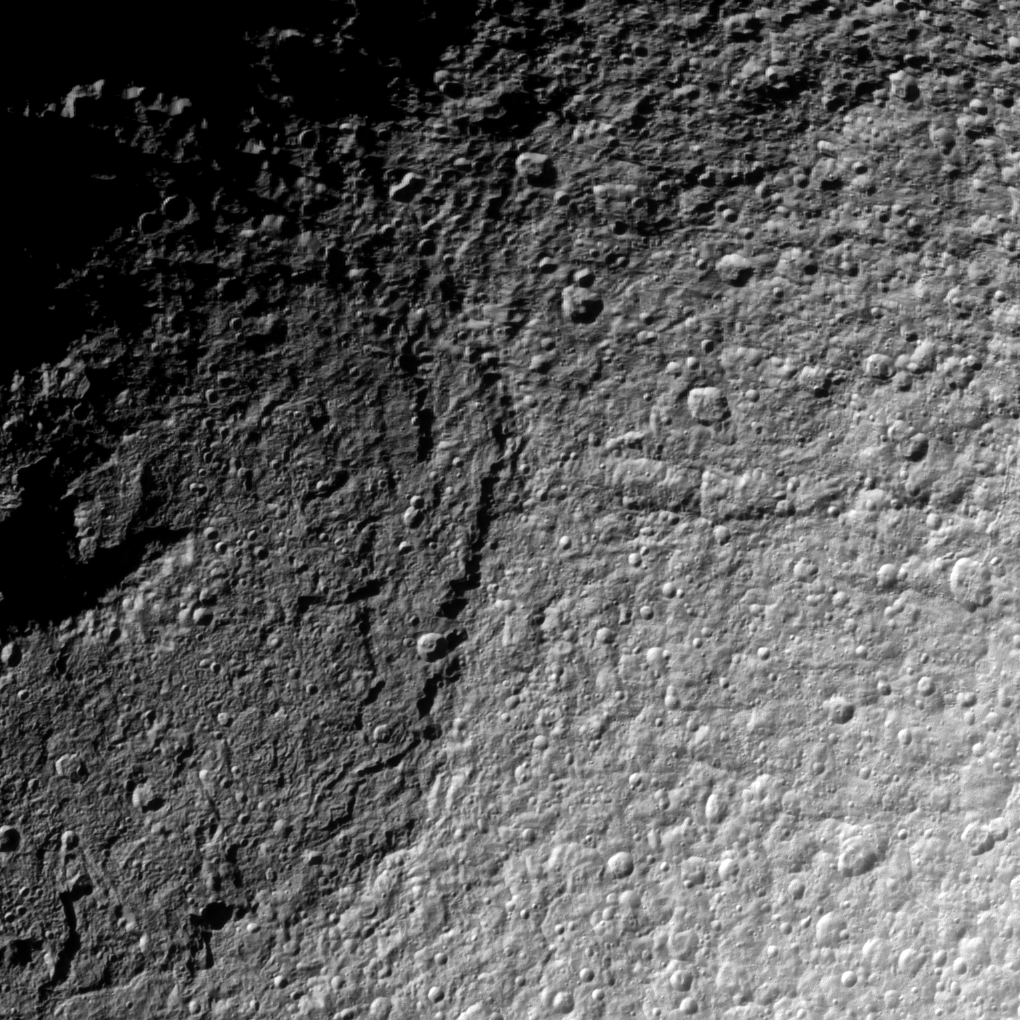

Northern Odysseus

The Cassini spacecraft takes a detailed look at the northern part of the huge Odysseus Crater on Saturn’s moon Tethys.

The crater dominates the left half of this view of Tethys (660 miles, or 1,062 kilometers across). This view is centered on terrain at 49 degrees north latitude, 111 degrees west longitude. See PIA12588 for a wider view of Odysseus Crater.

The image was taken in visible light with the Cassini spacecraft narrow-angle camera on June 28, 2012. The view was obtained at a distance of approximately 45,000 miles (72,000 kilometers) from Tethys and at a Sun-Tethys-spacecraft, or phase, angle of 64 degrees. Image scale is 1,409 feet (430 meters) per pixel.

The Cassini-Huygens mission is a cooperative project of NASA, the European Space Agency and the Italian Space Agency. The Jet Propulsion Laboratory, a division of the California Institute of Technology in Pasadena, manages the mission for NASA’s Science Mission Directorate, Washington, D.C. The Cassini orbiter and its two onboard cameras were designed, developed and assembled at JPL. The imaging operations center is based at the Space Science Institute in Boulder, Colo.

Credit: NASA/JPL-Caltech/Space Science Institute